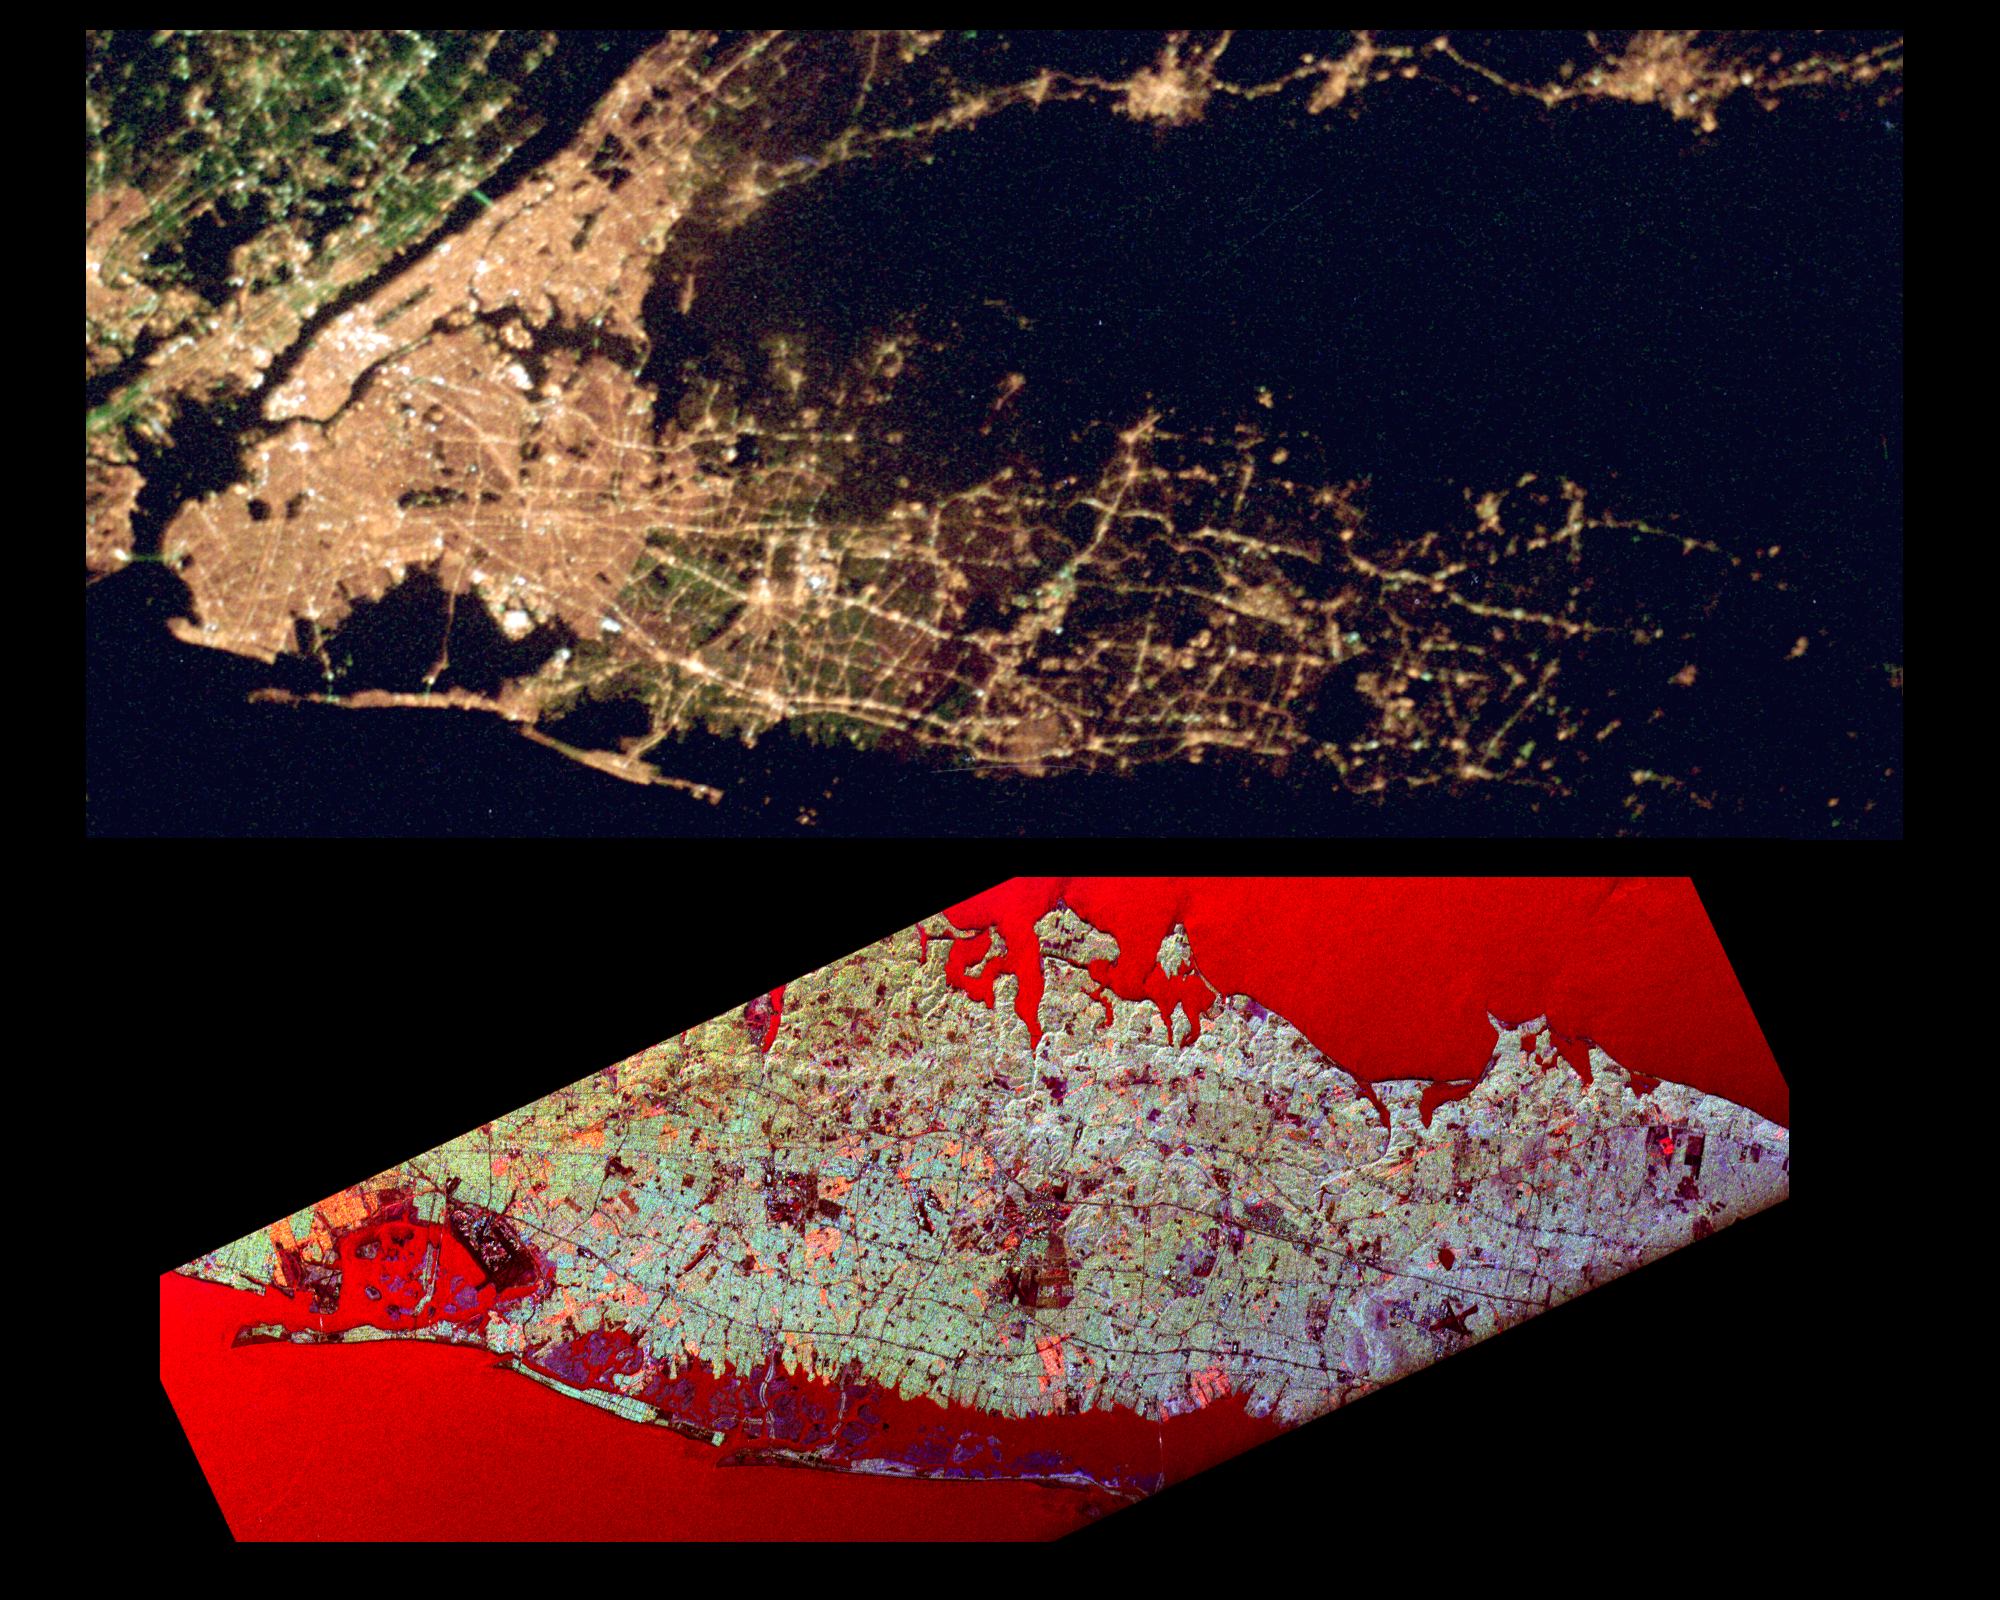

Space Radar Image of Long Island Optical/Radar

This pair of images of the Long Island, New York region is a comparison of an optical photograph (top) and a radar image (bottom), both taken in darkness in April 1994. The photograph at the top was taken by the Endeavour astronauts at about 3 a.m. Eastern time on April 20, 1994. The image at the bottom was acquired at about the same time four days earlier on April 16,1994 by the Spaceborne Imaging Radar-C/X-Band Synthetic Aperture Radar (SIR-C/X-SAR) system aboard the space shuttle Endeavour. Both images show an area approximately 100 kilometers by 40 kilometers (62 miles by 25 miles) that is centered at 40.7 degrees North latitude and 73.5 degrees West longitude. North is toward the upper right.

The optical image is dominated by city lights, which are particularly bright in the densely developed urban areas of New York City located on the left half of the photo. The brightest white zones appear on the island of Manhattan in the left center, and Central Park can be seen as a darker area in the middle of Manhattan. To the northeast (right) of the city, suburban Long Island appears as a less densely illuminated area, with the brightest zones occurring along major transportation and development corridors. Since radar is an active sensing system that provides its own illumination, the radar image shows a great amount of surface detail, despite the night-time acquisition. The colors in the radar image were obtained using the following radar channels: red represents the L-band (horizontally transmitted and received); green represents the L-band (horizontally transmitted and vertically received); blue represents the C-band (horizontally transmitted and vertically received). In this image, the water surface – the Atlantic Ocean along the bottom edge and Long Island Sound shown at the top edge – appears red because small waves at the surface strongly reflect the horizontally transmitted and received L-band radar signal.

Networks of highways and railroad lines are clearly visible in the radar image; many of them can also be seen as bright lines i the optical image. The runways of John F. Kennedy International Airport appear as a dark rectangle in Jamaica Bay on the left side of the image. Developed areas appear generally as bright green and orange, while agricultural, protected and undeveloped areas appear darker blue or purple. This contrast can be seen on the barrier islands along the south coast of Long Island, which are heavily developed in the Rockaway and Long Beach areas south and east of Jamaica Bay, but further to the east, the islands are protected and undeveloped.

Credit: NASA/JPL